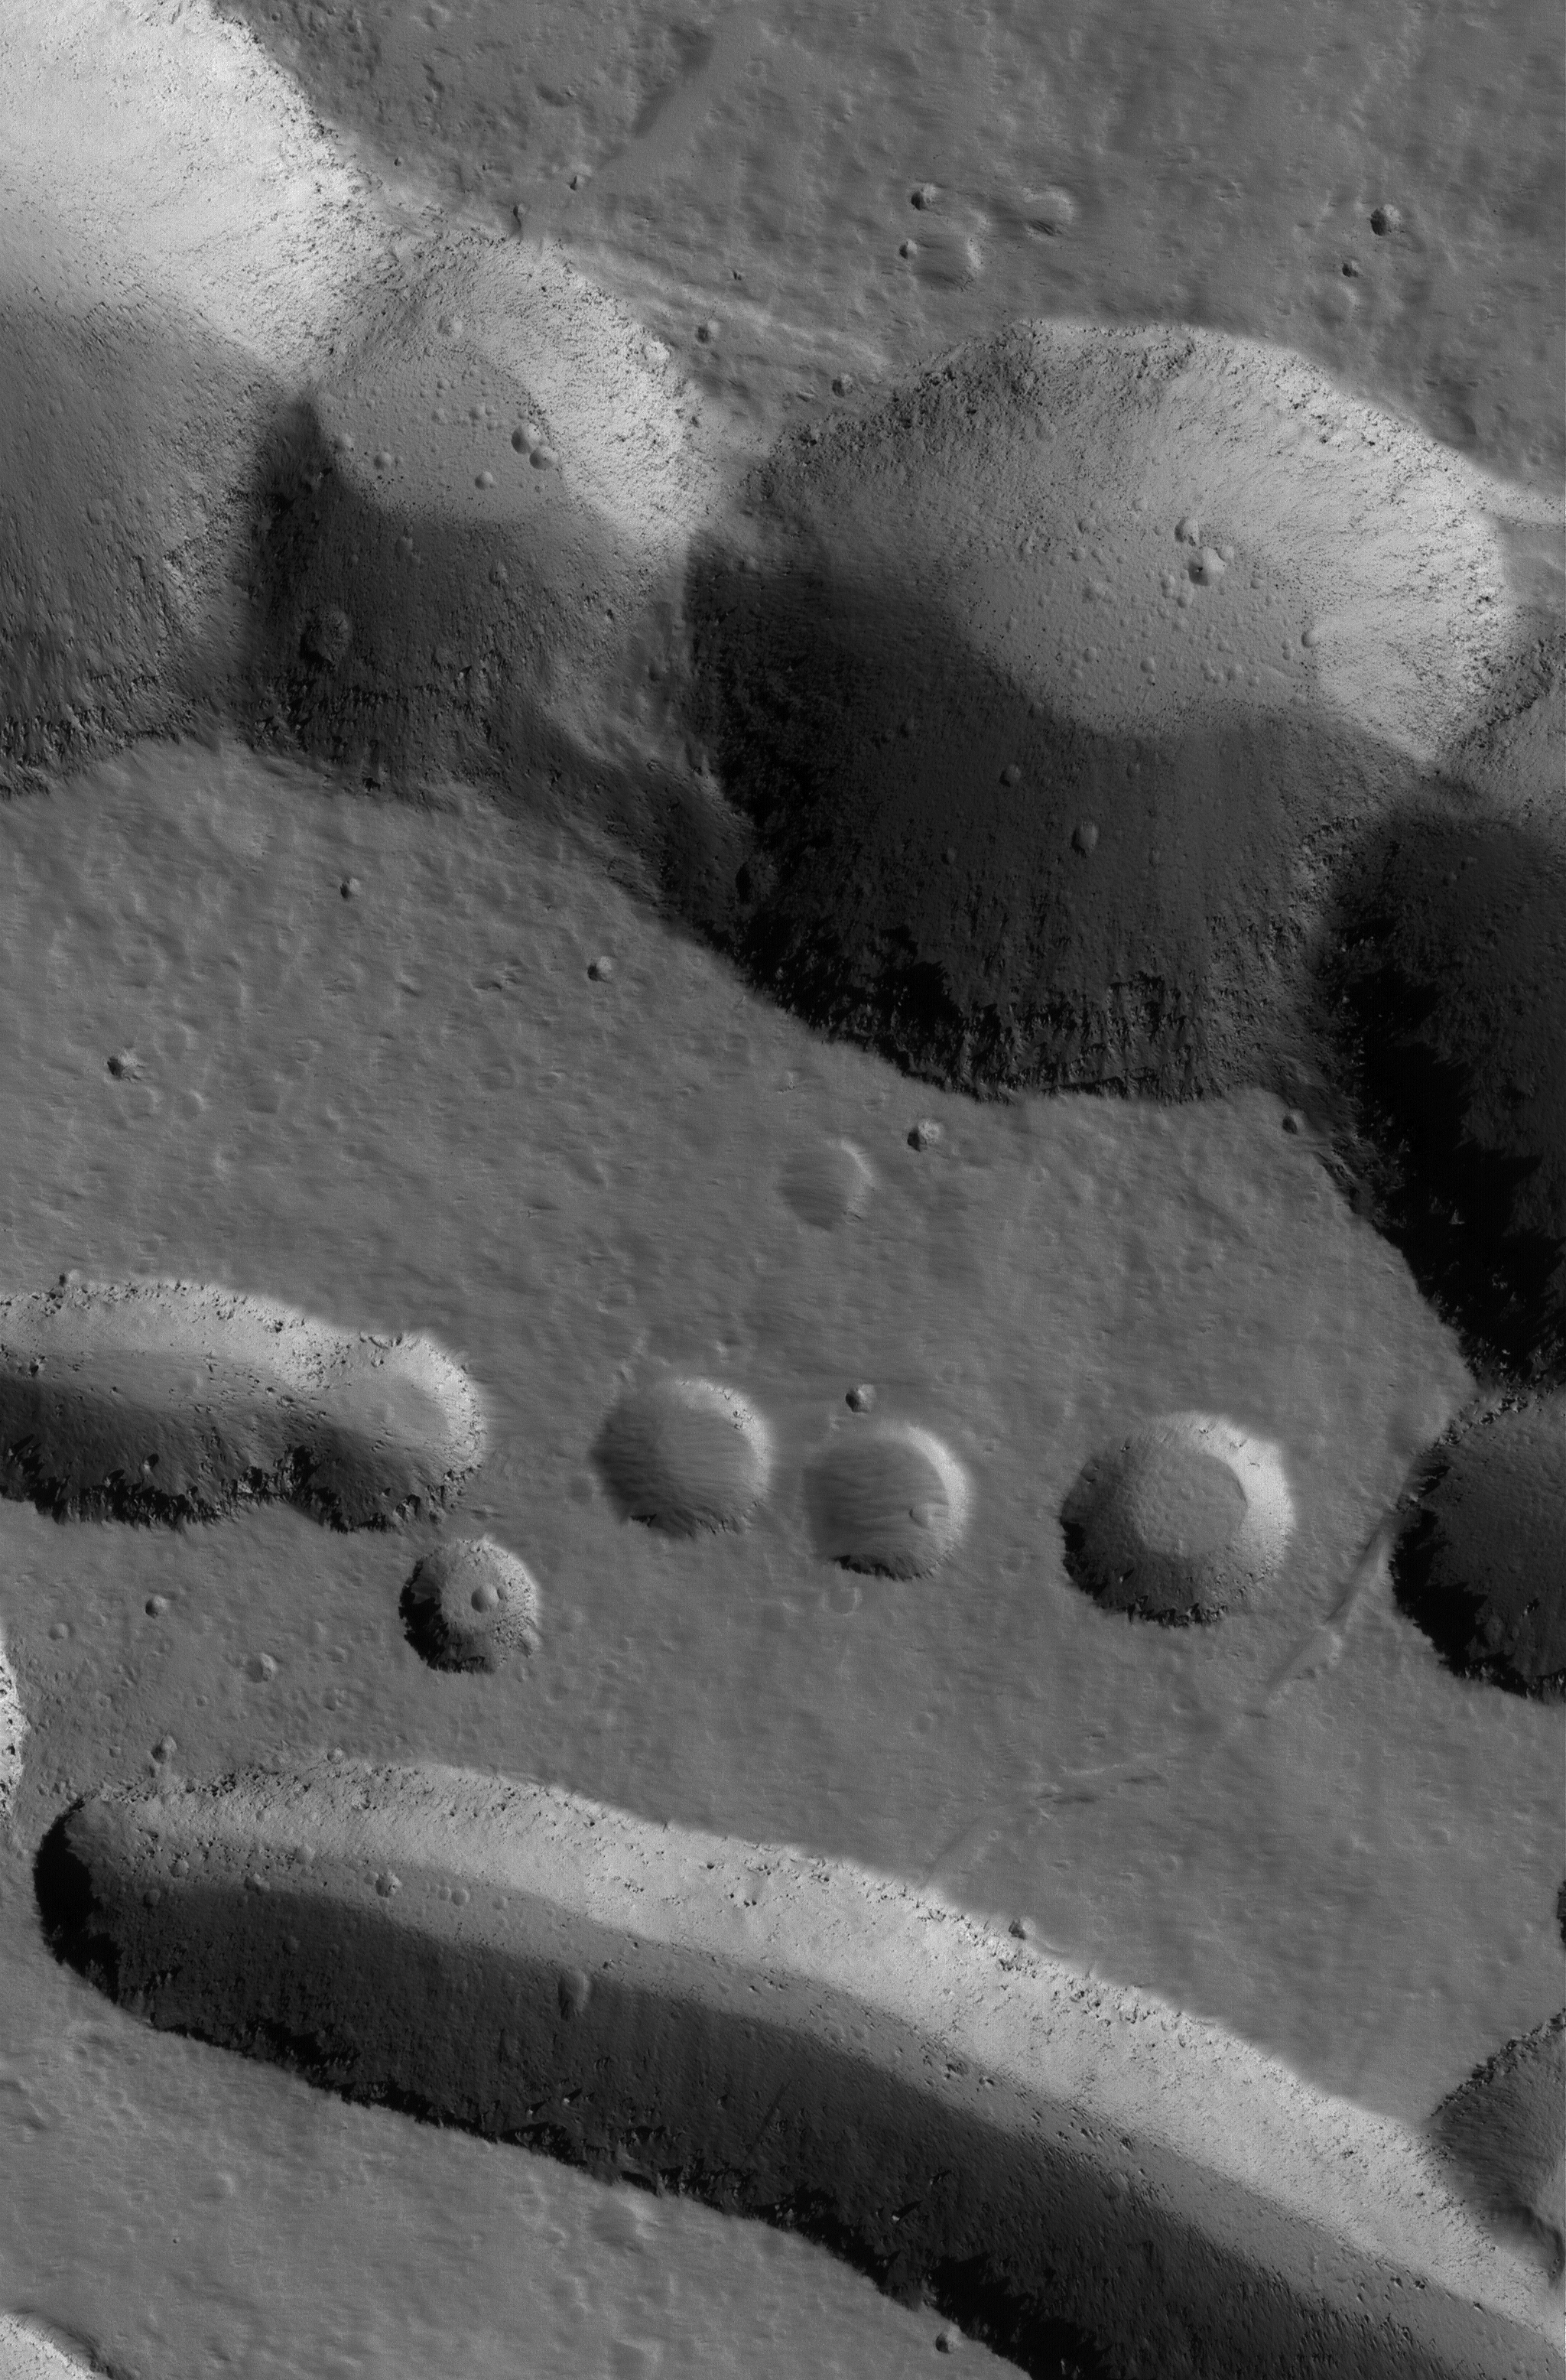

Ascraeus Pits

31 January 2004
This Mars Global Surveyor (MGS) Mars Orbiter Camera (MOC) image shows collapse pits on the northern flank of the giant Tharsis shield volcano, Ascraeus Mons. Details in rock and dust are seen when this image is examined at its full, 1.5 meters (5 ft) per pixel resolution. Large, dark boulders occur on the floors of some of the pits, for example. This scene is located near 13.1°N, 103.1°W. The picture covers an area 3 km (1.9 mi) wide and is illuminated by sunlight from the lower left.

Credit: NASA/JPL/Malin Space Science Systems